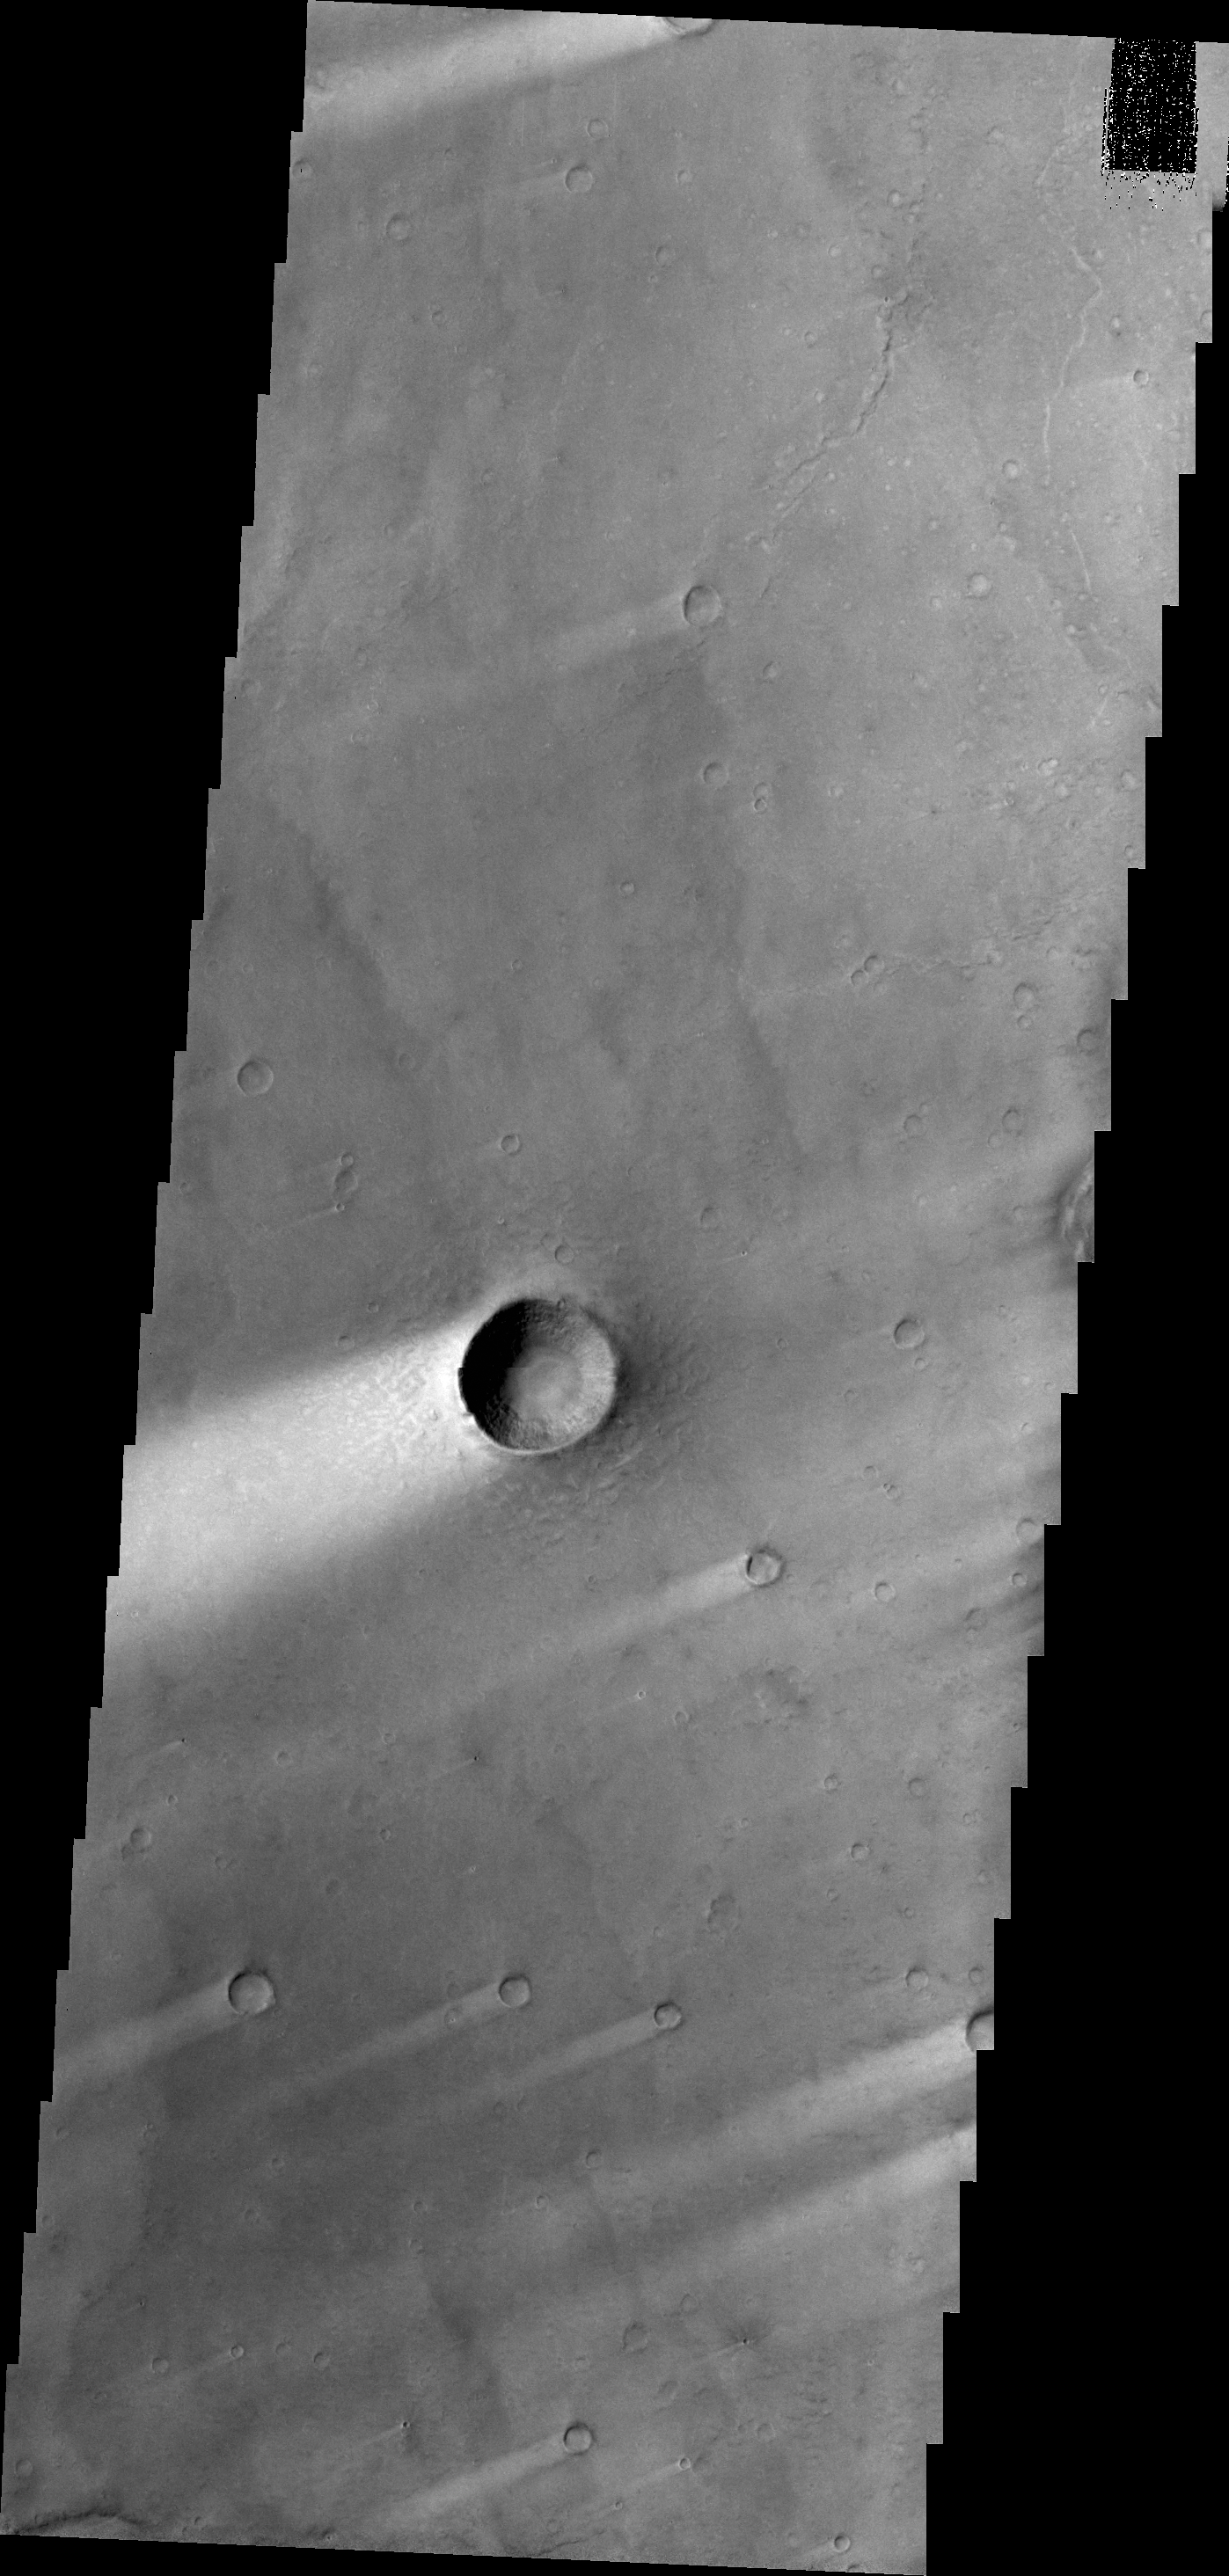

Windstreaks

Windstreaks, like the ones in this VIS image, are a common feature on the plains of Syrtis Major Planum.

Credit: NASA/JPL/ASU